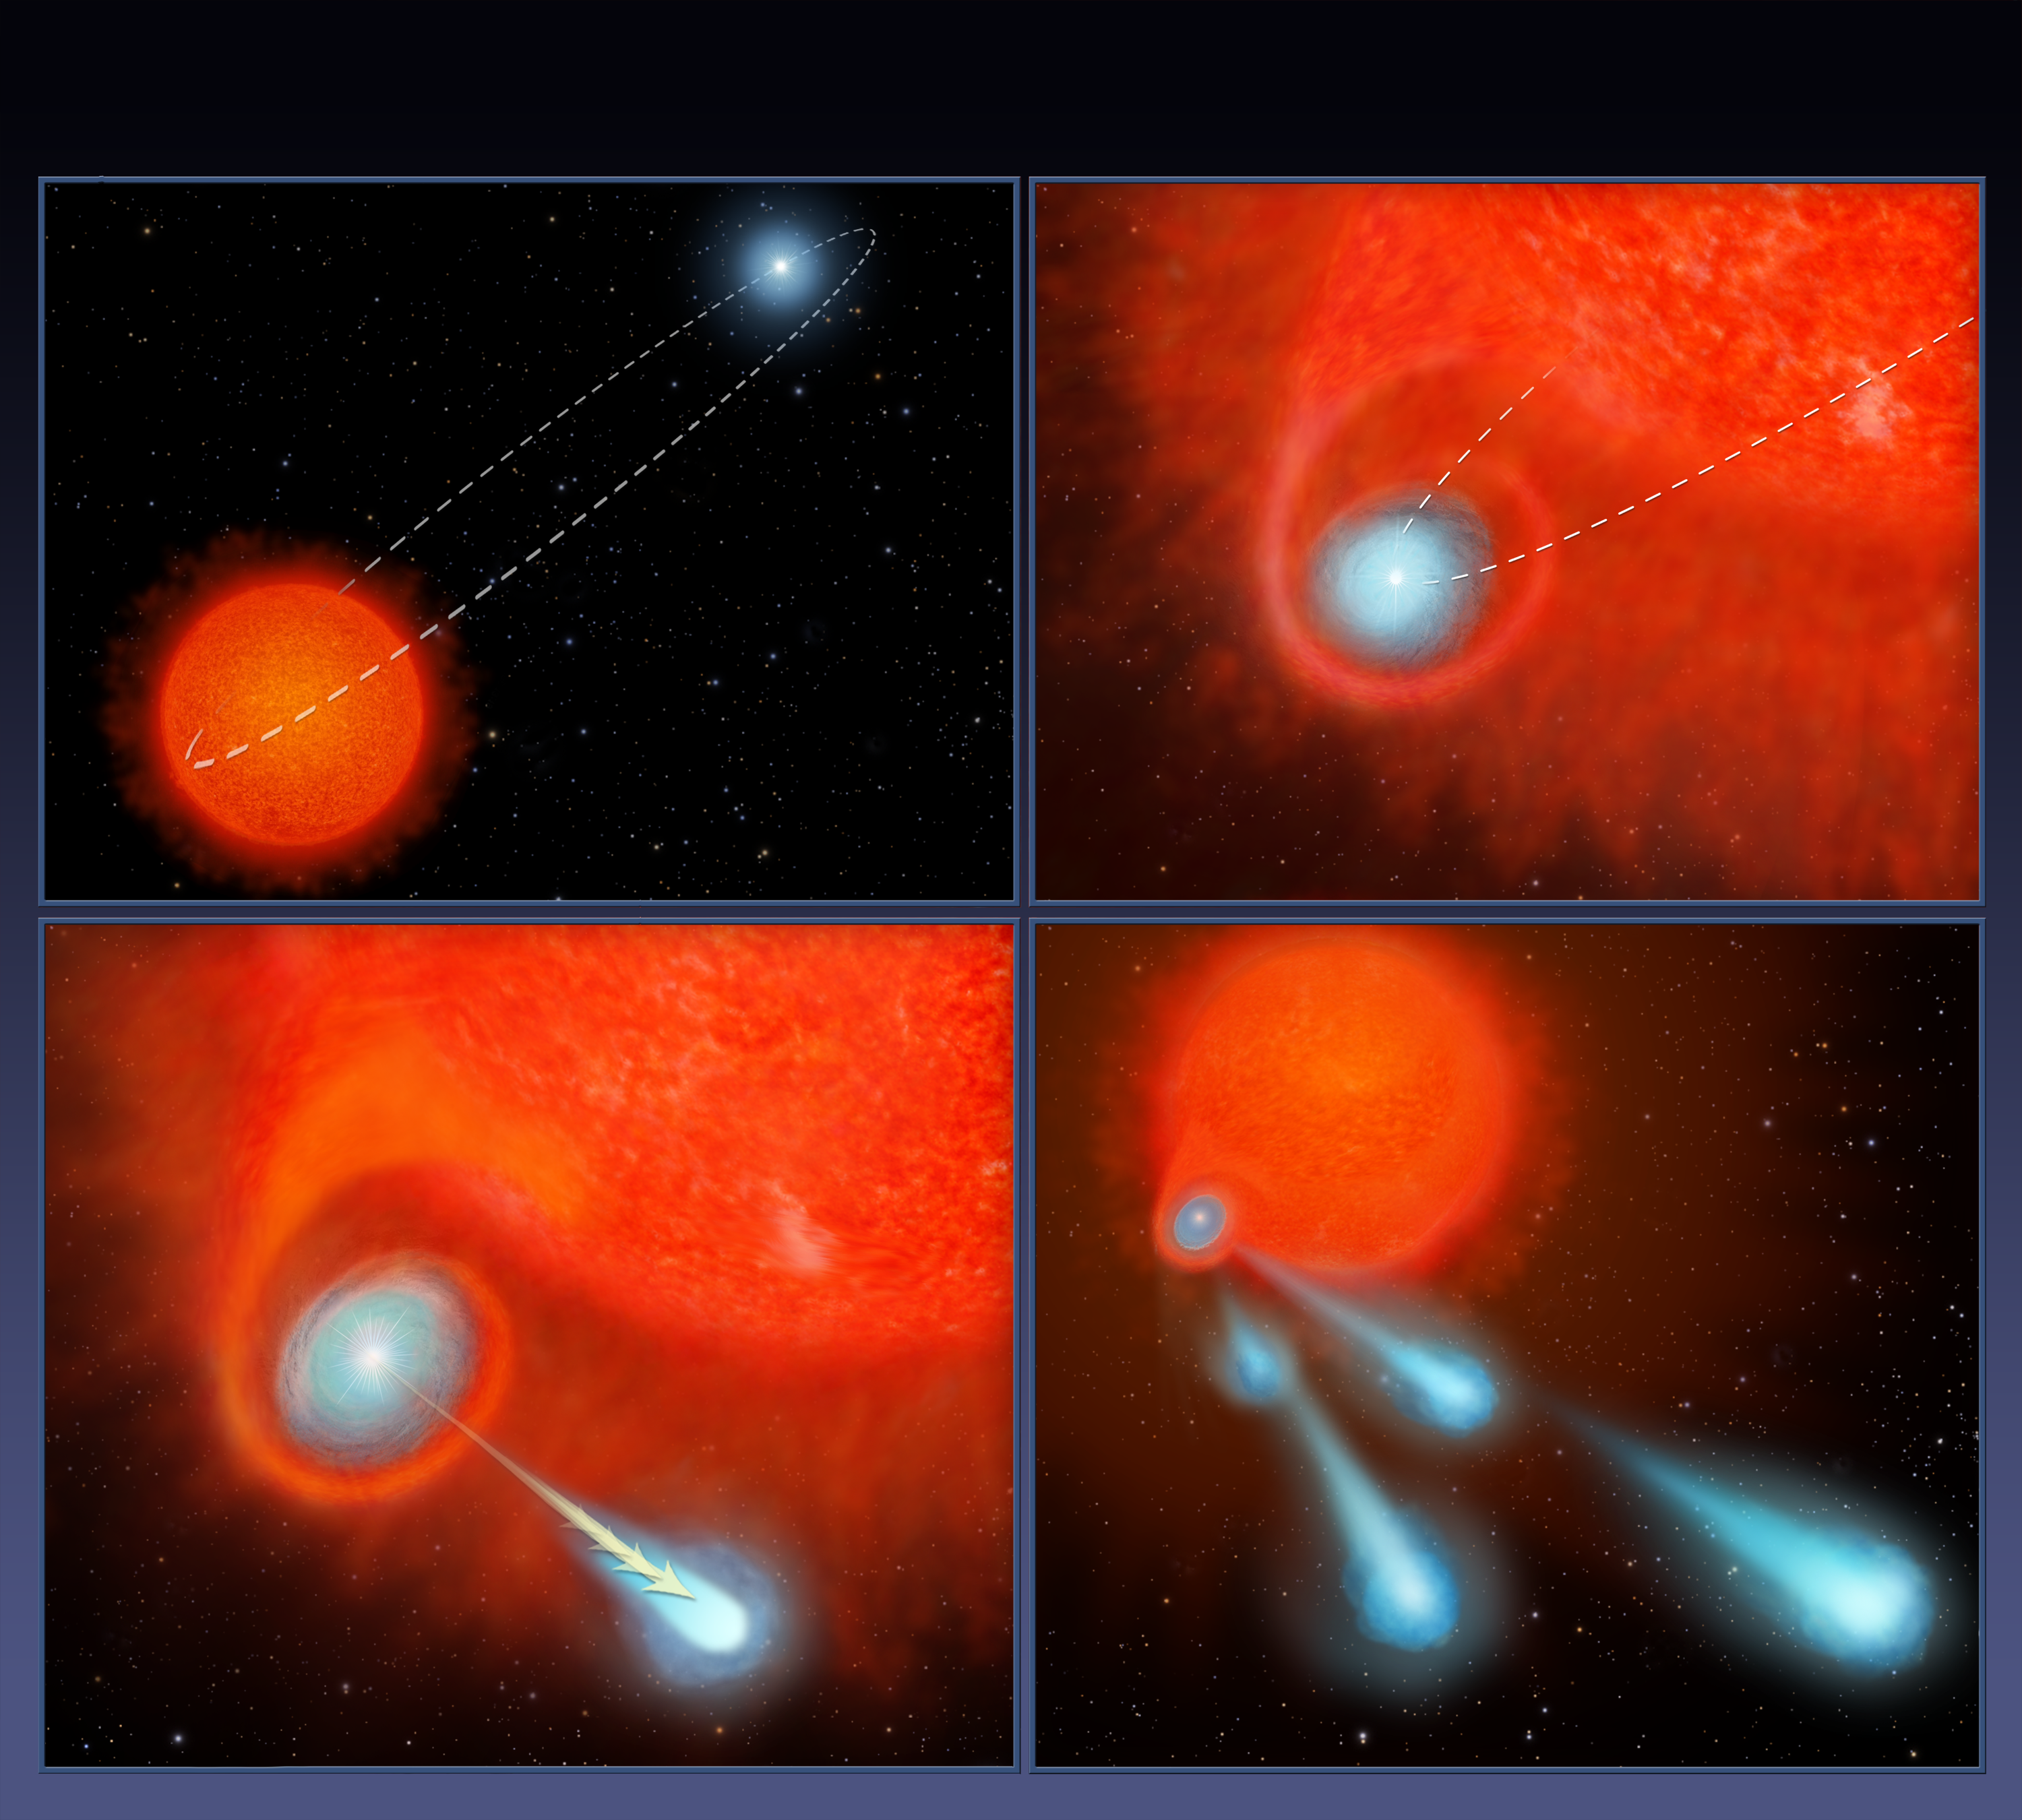

Cannonballs’ Shoot from Star (Artist Concept)

Figure 1

This four-panel graphic illustrates how the binary-star system V Hydrae is launching balls of plasma into space.

Panel 1 shows the two stars orbiting each other. One of the stars is nearing the end of its life and has swelled in size, becoming a red giant.

In panel 2, the smaller star’s orbit carries the star into the red giant’s expanded atmosphere. As the star moves through the atmosphere, it gobbles up material from the red giant that settles into a disk around the star.

The buildup of material reaches a tipping point and is eventually ejected as blobs of hot plasma along the star’s spin axis, as shown in panel 3.

This ejection process is repeated every eight years, which is the time it takes for the orbiting star to make another pass through the bloated red giant’s envelope, as shown in panel 4.

The Hubble Space Telescope is a project of international cooperation between NASA and ESA (European Space Agency). NASA’s Goddard Space Flight Center in Greenbelt, Maryland, manages the telescope. The Space Telescope Science Institute (STScI) in Baltimore, Maryland, conducts Hubble science operations. STScI is operated for NASA by the Association of Universities for Research in Astronomy in Washington.

Credit: NASA/ESA/STScI